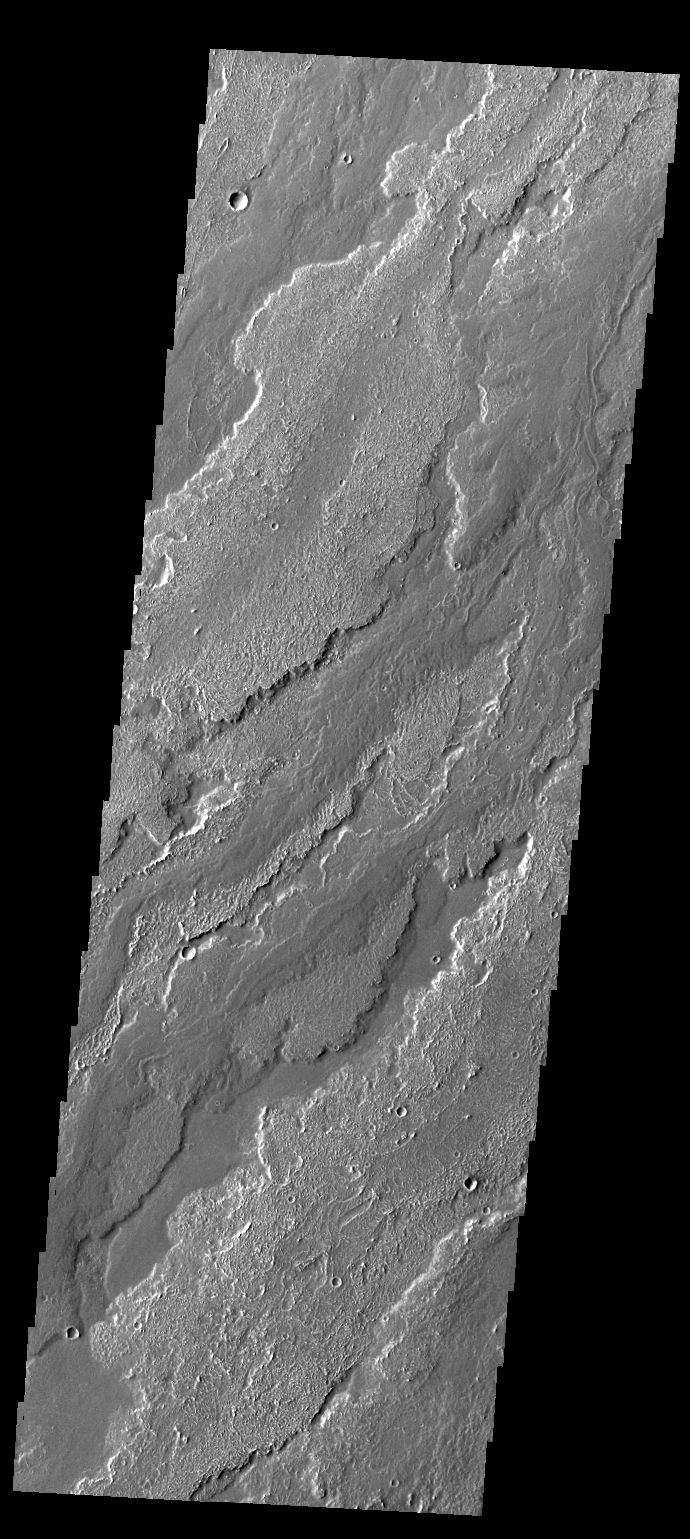

Daedalia Planum

This VIS image shows a small portion of the lava flows that comprise Daedalia Planum.

Credit: NASA/JPL-Caltech/ASU